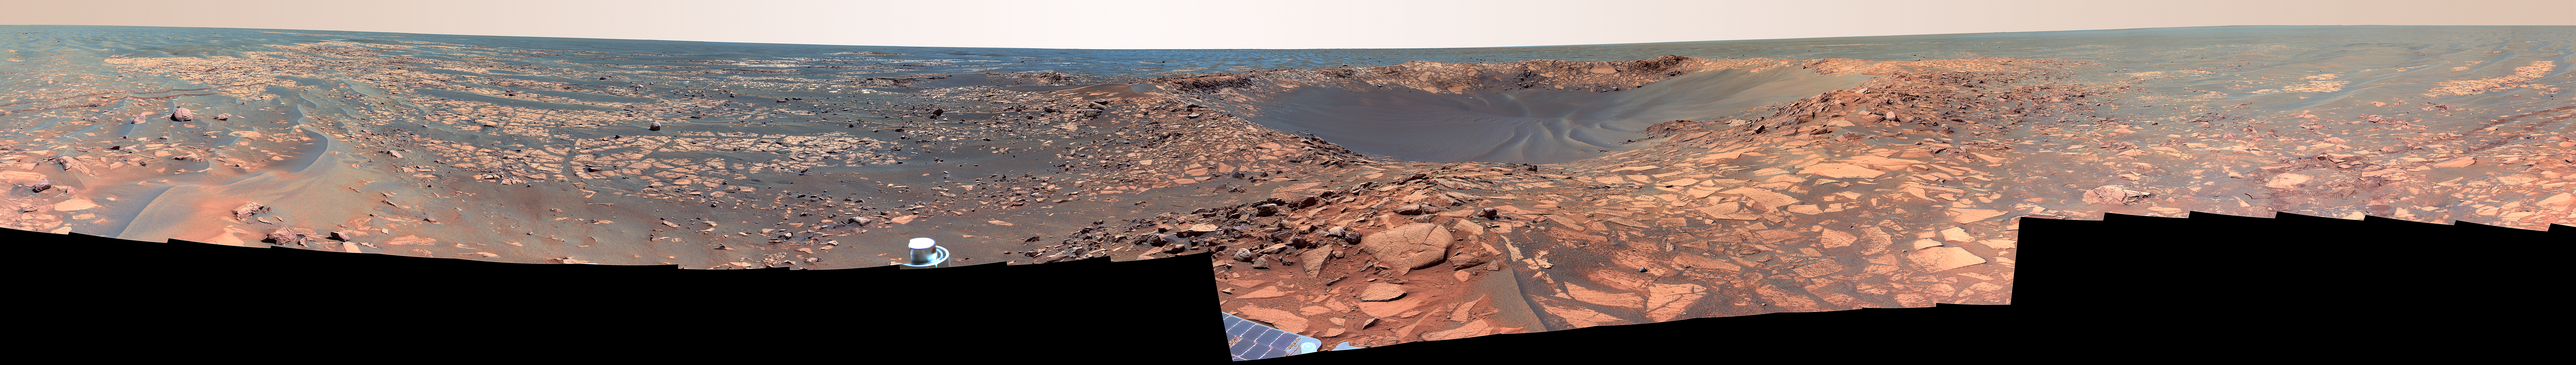

Of Craters and Erosion: Opportunity Examines “Beagle” (False Color)

This 360-degree view shows Opportunity’s last stop on the now-familiar surface of Meridiani Planum before reaching different terrains associated with the very large “Victoria Crater.” In the center of the mosaic is “Beagle Crater,” an impact crater about 35 meters (115 feet) wide. On the far left and wrapping around to the far right, Opportunity’s tracks are visible approaching the crater.

Though it looks relatively fresh in orbital images, from a closer vantage point Beagle Crater appears moderately eroded. The crater walls are slumped and the middle of the crater bowl is filled with rippled sand. However, a slightly raised crater rim remains, and in a few places (for instance, on the inside left wall), cliffs of outcrop appear to be preserved in the crater. Ejected rocks from Beagle Crater surround the rover, many with the distinctive, fine-grained layering commonly seen in the rocks of Meridiani Planum. Many of these rocks have surfaces smoothed by wind erosion. Wind erosion also formed the sand drifts nestled among the rocks.

Because impact craters have well-understood shapes when they form, the altered appearance of eroded craters gives scientists clues to the processes that modified them. By observing how filled an impact crater has become and how worn its edges are, scientists can estimate how long its surface has been exposed to erosion. The many-sided outline of a crater such as Beagle and the blocky appearance of its ejecta may also tell scientists about the strength of the underlying bedrock. Based on observations such as these, scientists know that Beagle Crater is fresher than “Eagle” and “Fram” craters near Opportunity’s landing site and more similar in form to “Viking” and “Voyager” craters in the plains to the north of Beagle.

Opportunity made other observations at Beagle Crater, such as spectroscopic measurements taken with the panoramic camera and the miniature thermal emission spectrometer, to help scientists assess the composition of the rocks and determine whether Beagle Crater was excavated into the surface rocks of Meridiani Planum or into the ejecta blanket of Victoria Crater.

Beagle Crater takes its unofficial name from a great ship of exploration, the HMS Beagle, whose most famous passenger was British naturalist Charles Darwin. During the Beagle expedition around the world, Darwin conducted many of the observations that led to his theory of natural selection. Scientists have unofficially named many rocks and features in the area of Beagle Crater after the Galapagos Islands and the varieties of finches Darwin observed there. The name Beagle Crater also commemorates the European Space Agency’s ill-fated Beagle 2 lander, the loss if which is a reminder of how difficult space exploration can be.

Opportunity took the mosaic of images that make up this 360-degree view of the rover’s surroundings with the panoramic camera on the rover’s 901st through 904th sols, or Martian days (Aug. 6 through Aug. 9, 2006), of exploration. This is a false-color image using exposures taken through the panoramic camera’s 753-nanometer, 535-namometer, and 432-nanometer filters. The false color emphasizes differences in rock and soil materials.

Credit: NASA/JPL-Caltech/Cornell/UNM